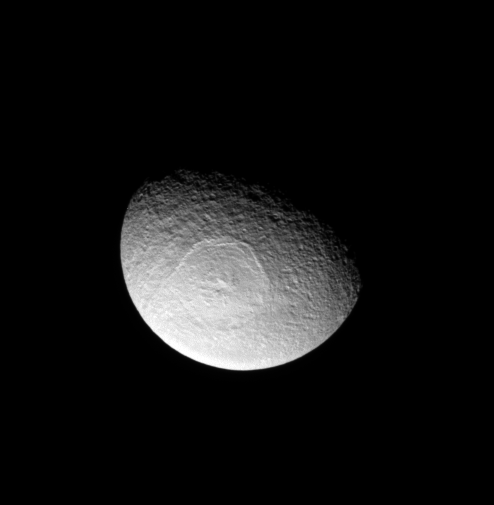

Odysseus the Great

Tethys sports an enormous impact basin, Odysseus. The impact basin is 450-kilometers (280-miles) wide and contains a central complex of mountains.

See PIA07693 for a close-up view of Odysseus.

Lit terrain seen here is on leading hemisphere of Tethys (1,062 kilometers, 660 miles across). North is up.

The image was taken in visible light with the Cassini spacecraft narrow-angle camera on May 31, 2008. The view was obtained at a distance of approximately 717,000 kilometers (446,000 miles) from Tethys and at a Sun-Tethys-spacecraft, or phase, angle of 59 degrees. Image scale is 4 kilometers (3 miles) per pixel.

The Cassini-Huygens mission is a cooperative project of NASA, the European Space Agency and the Italian Space Agency. The Jet Propulsion Laboratory, a division of the California Institute of Technology in Pasadena, manages the mission for NASA’s Science Mission Directorate, Washington, D.C. The Cassini orbiter and its two onboard cameras were designed, developed and assembled at JPL. The imaging operations center is based at the Space Science Institute in Boulder, Colo.

Credit: NASA/JPL/Space Science Institute